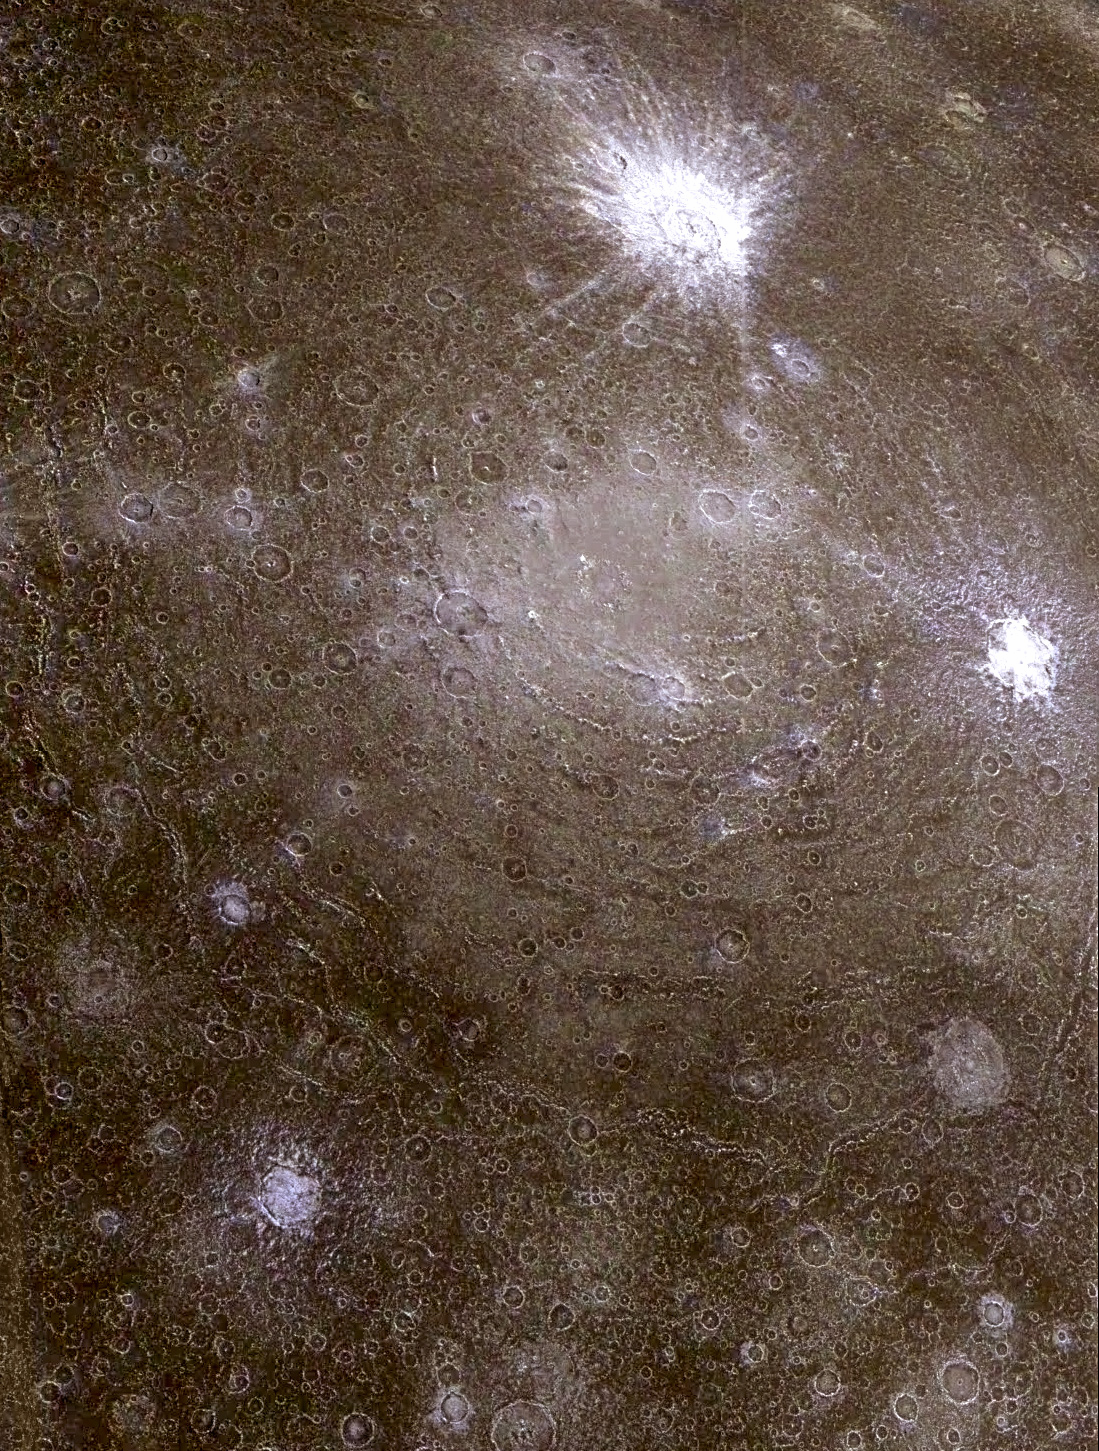

Asgard Scarp Mosaic

Low-resolution color data were combined with a higher resolution mosaic to produce this infrared composite image of a pair of ancient multi-ringed impact basins on Jupiter’s moon, Callisto. The region imaged is on the leading hemisphere of Callisto near 26 degrees north, 142 degrees west, and is almost 1,400 kilometers (860 miles) across. North is toward the top of the picture and the Sun illuminates the surface from the east. Dominating the scene is the impact structure, Asgard, centered on the smooth, bright region near the middle of the picture and surrounded by concentric rings up to 1,700 kilometers (about 1,050 miles) in diameter. A second ringed structure with a diameter of about 500 kilometers (310 miles) can be seen to the north of Asgard, partially obscured by the more recent, bright-rayed crater, Burr. The icy materials excavated by the younger craters contrast sharply with the darker and redder coatings on older surfaces of Callisto.

Launched in October 1989, Galileo entered orbit around Jupiter on Dec. 7, 1995. The spacecraft’s mission is to conduct detailed studies of the giant planet, its largest moons and the Jovian magnetic environment. The Jet Propulsion Laboratory, Pasadena, CA, manages the mission for NASA’s Office of Space Science, Washington, DC.

Credit: NASA/JPL/University of Arizona